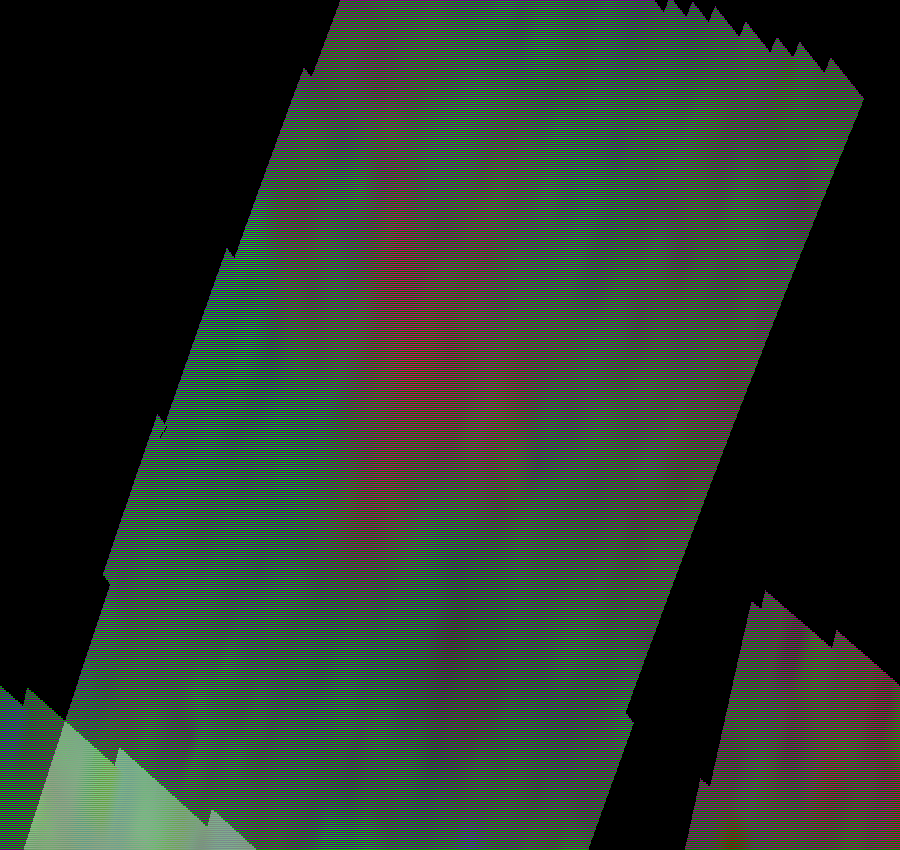

Callisto’s Southern Hemisphere

These views of Callisto’s southern hemisphere were taken by the Near Infrared Mapping Spectrometer just after closest approach in orbit G8 on May 6, 1997. These false color images show surface compositional differences, red = more ice, blue = less ice.

The upper left view contains Buri, a crater with a diameter of about 60 km. In the infrared spectrum, Buri and the rays that extend from the crater have high abundance of water ice compared to the surrounding region. The center view, a large (200 km or 120 mile diameter) unnamed impact crater with a distinct ring or circle around it reveals a complex mix of ice and non-ice materials. This is possibly due to impact excavation of the ice-rich subsurface which suggests that the darker material is just a thin surface covering caused by impact debris or a lag deposit from which the ice has evaporated away. The infrared data shows spectral signatures for both sulfur and carbon as two potential materials which could play a part in the complicated make-up of Callisto’s surface.

The Jet Propulsion Laboratory, Pasadena, CA manages the Galileo mission for NASA’s Office of Space Science, Washington, DC. JPL is an operating division of California Institute of Technology (Caltech).

Credit: NASA/JPL